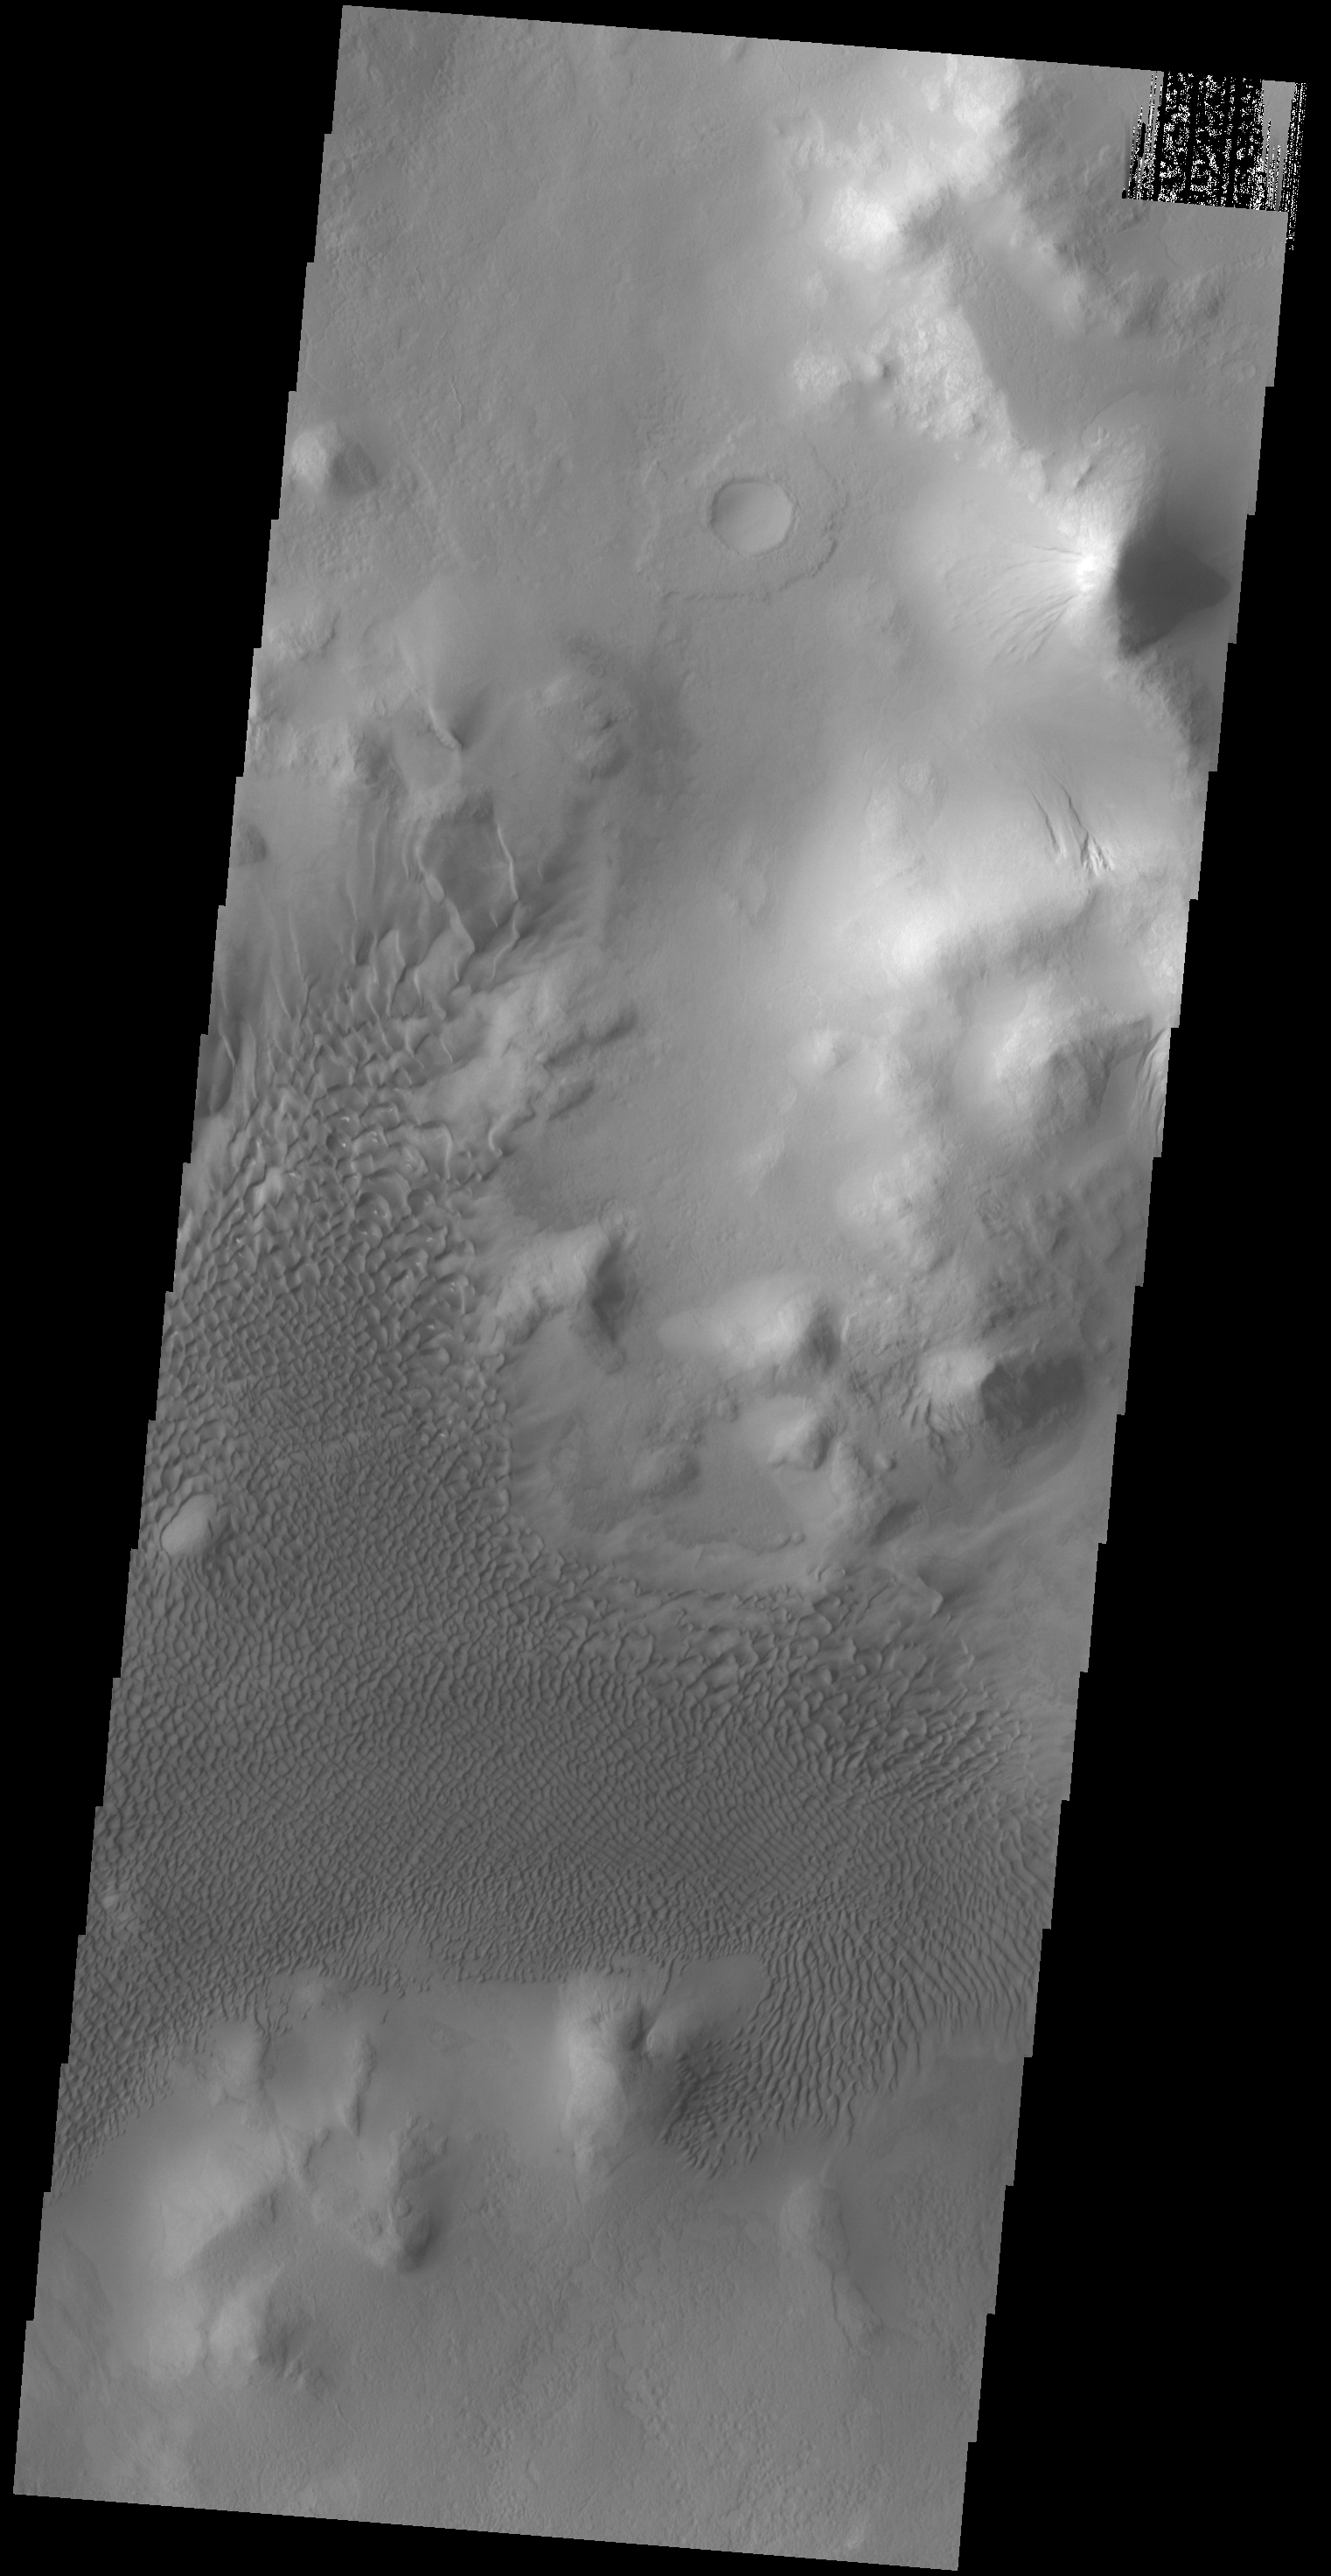

Lyot Crater Dunes

The dunes in this VIS image are located on the floor of Lyot Crater.

Credit: NASA/JPL-Caltech/ASU